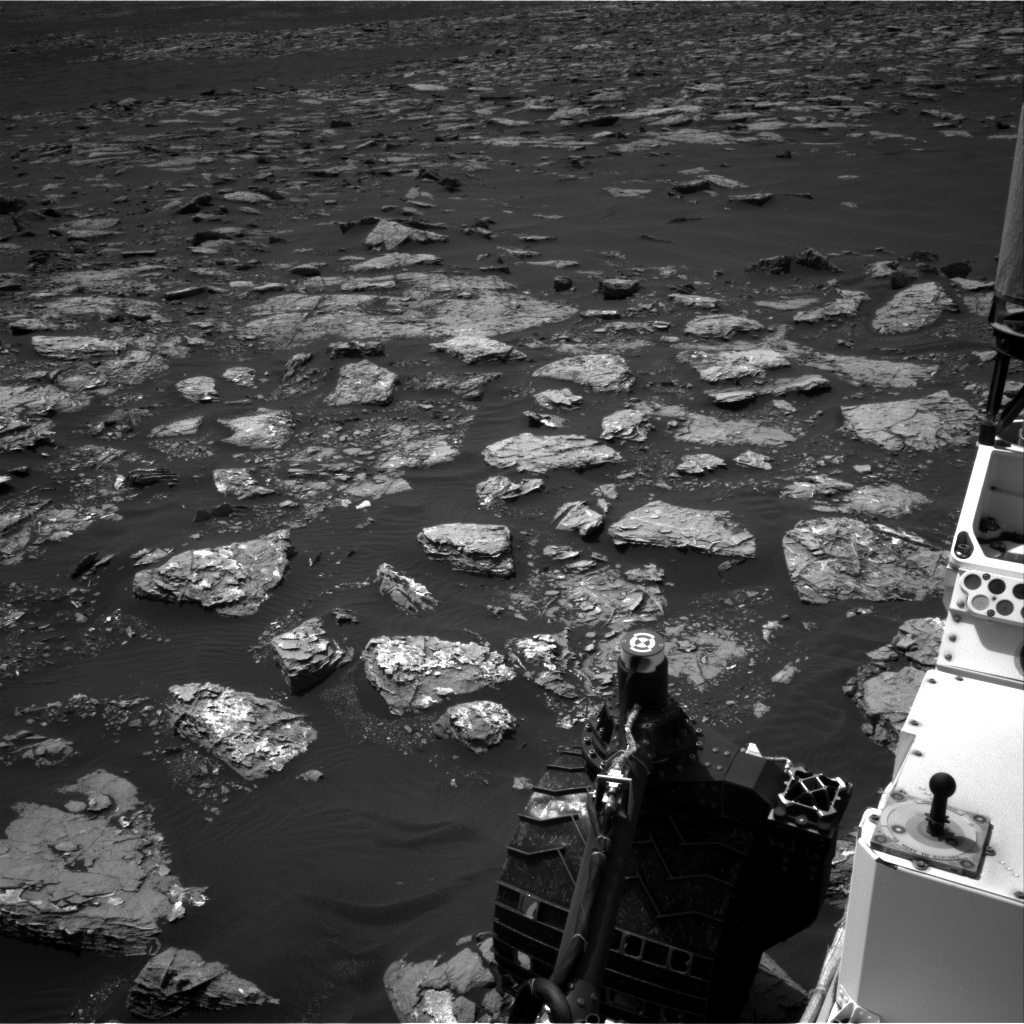

Martian Terrain Near Curiosity’s ‘Precipice’ Target

This view from the Navigation Camera (Navcam) on the mast of NASA’s Curiosity Mars rover shows rocky ground within view while the rover was working at an intended drilling site called “Precipice” on lower Mount Sharp.

The right-eye camera of the stereo Navcam took this image on Dec. 2, 2016, during the 1,537th Martian day, or sol, of Curiosity’s work on Mars. On the previous sol, an attempt to collect a rock-powder sample with the rover’s drill ended before drilling began. This led to several days of diagnostic work while the rover remained in place, during which it continued to use cameras and a spectrometer on its mast, plus environmental monitoring instruments.

In this view, hardware visible at lower right includes the sundial-theme calibration target for Curiosity’s Mast Camera.

NASA’s Jet Propulsion Laboratory, a division of Caltech in Pasadena, California, manages the Mars Science Laboratory Project for the NASA Science Mission Directorate, Washington. JPL designed and built the project’s Curiosity rover and the rover’s Navcam.

Credit: NASA/JPL-Caltech